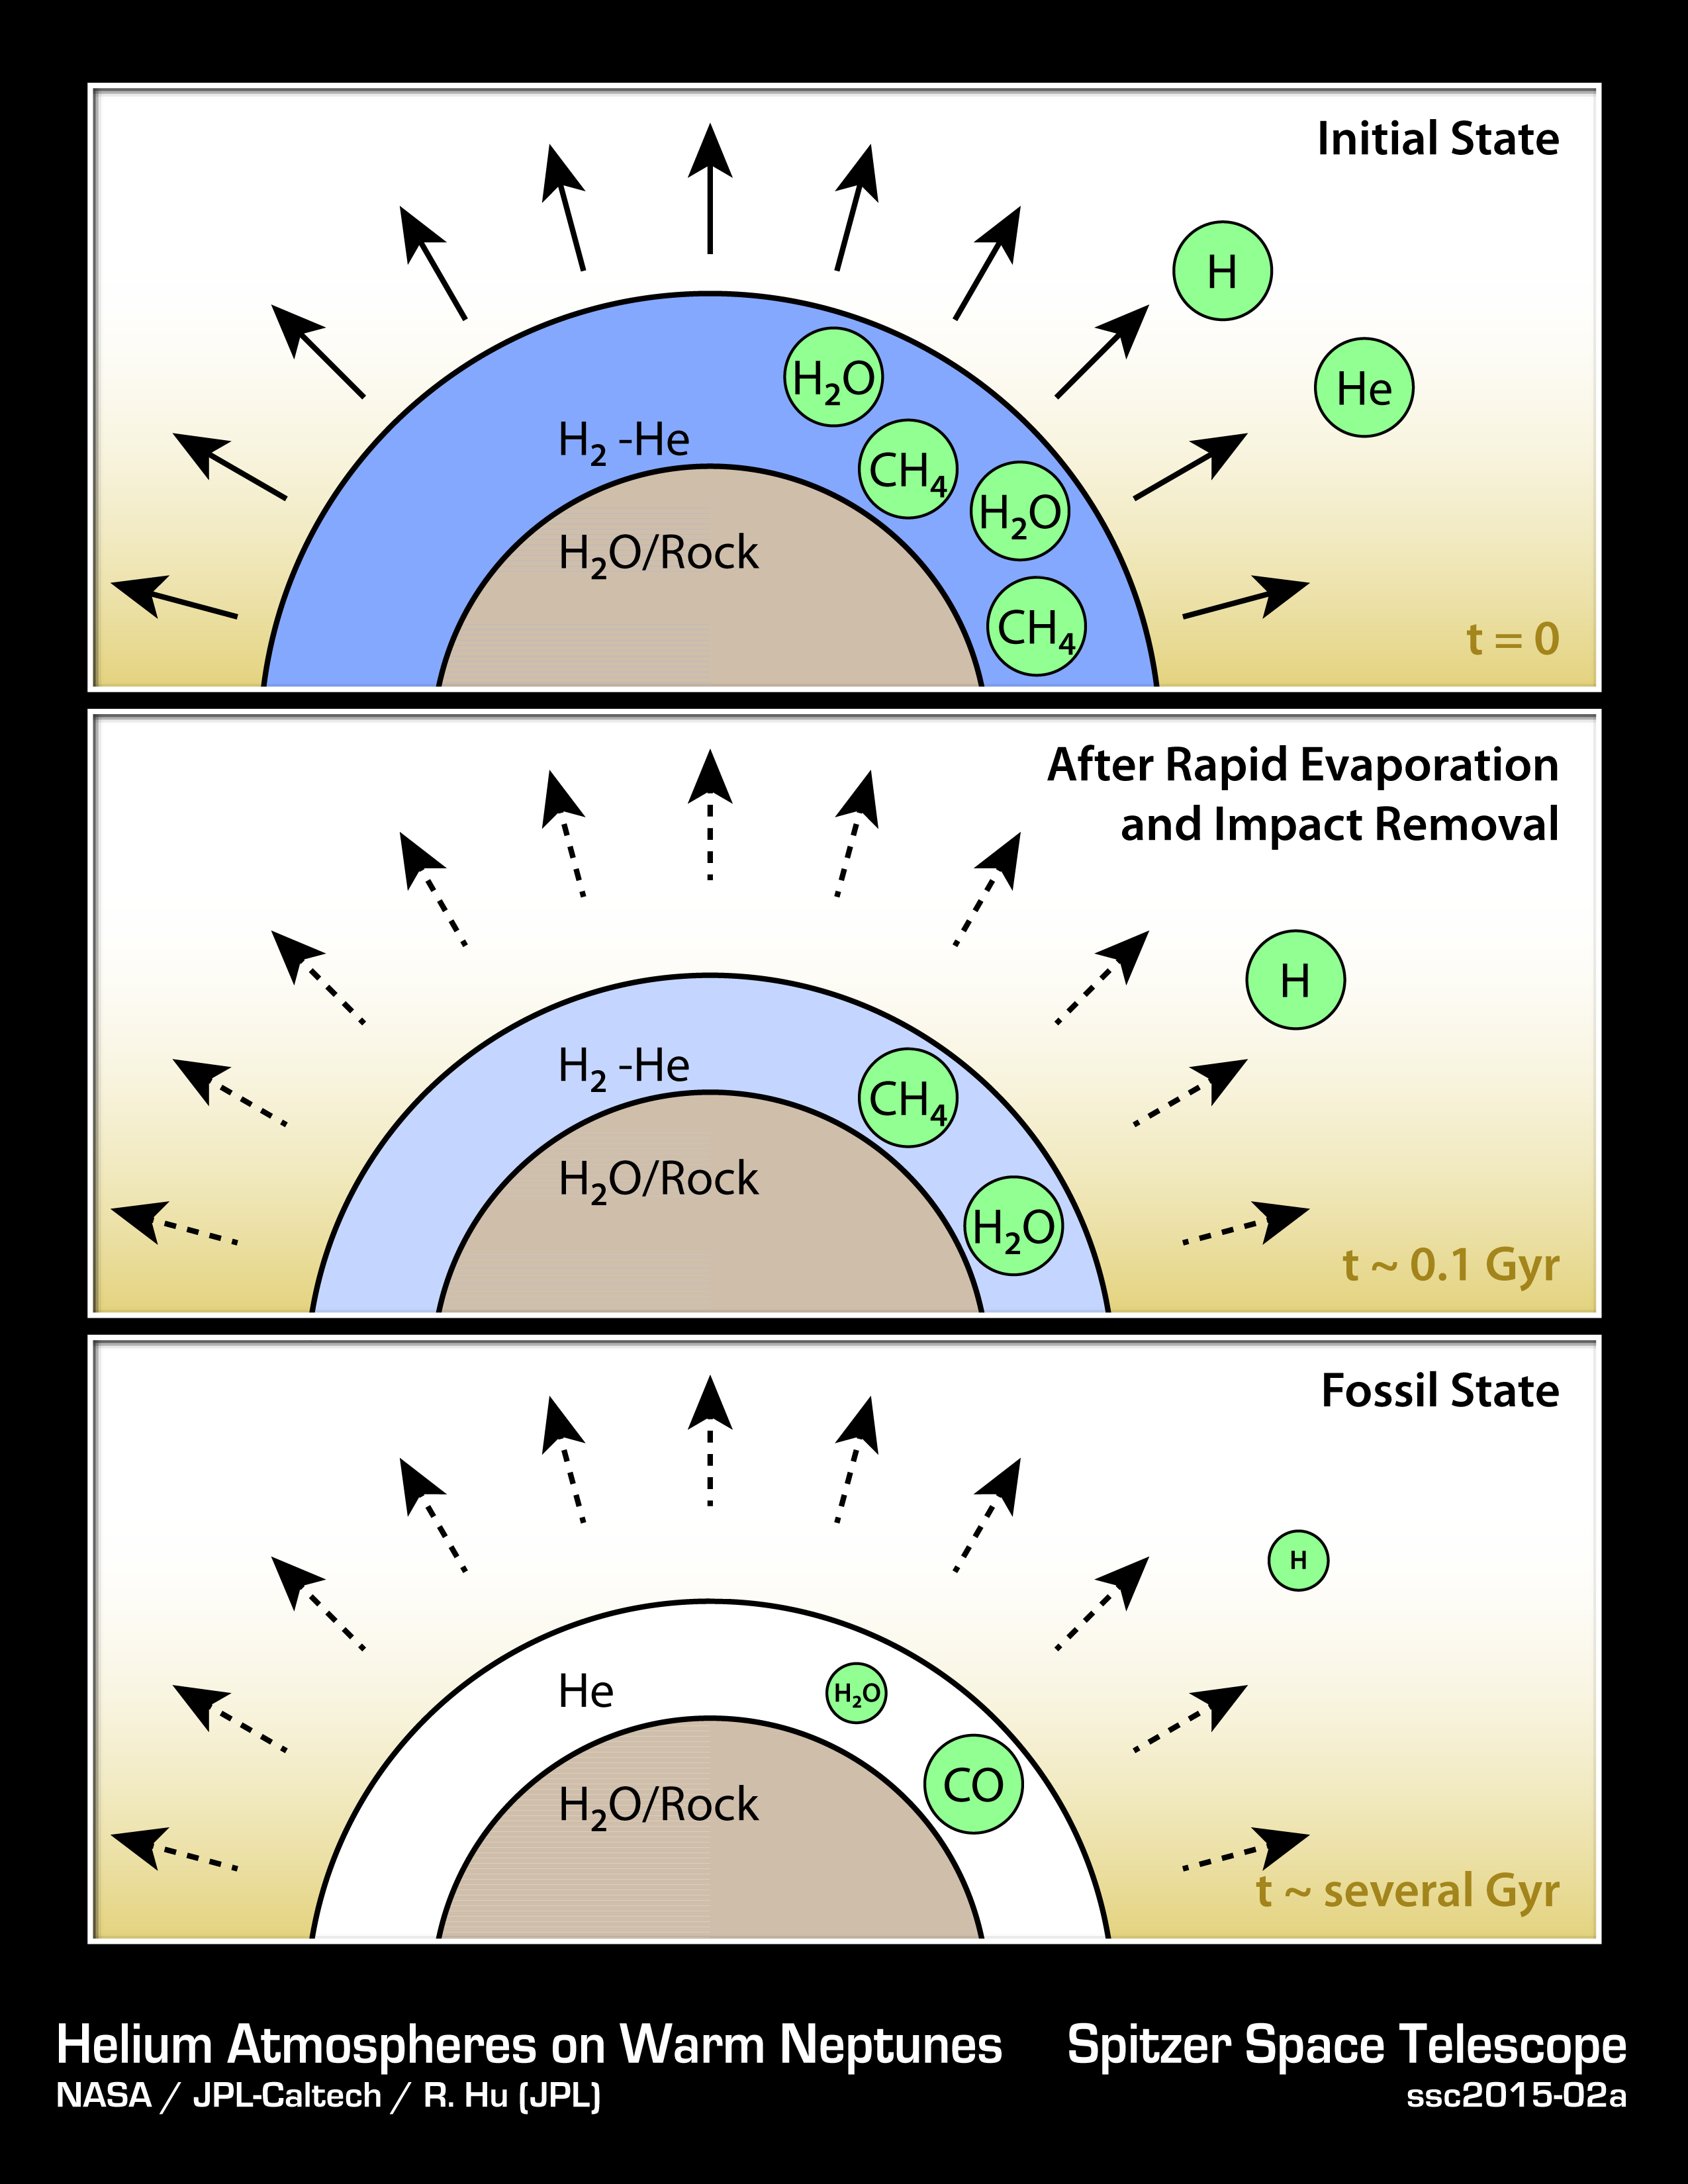

How to Make a Helium Atmosphere

This diagram illustrates how hypothetical helium atmospheres might form. These would be on planets about the mass of Neptune, or smaller, which orbit tightly to their stars, whipping around in just days. They are thought to have cores of water or rock, surrounded by thick atmospheres of gas. Radiation from their nearby stars would boil off hydrogen and helium, but because hydrogen is lighter, more hydrogen would escape. It’s also possible that planetary bodies, such as asteroids, could impact the planet, sending hydrogen out into space. Over time, the atmospheres would become enriched in helium.

With less hydrogen in the planets’ atmospheres, the concentration of methane and water would go down. Both water and methane consist in part of hydrogen. Eventually, billions of years later (a “Gyr” equals one billion years), the abundances of the water and methane would be greatly reduced. Since hydrogen would not be abundant, the carbon would be forced to pair with oxygen, forming carbon monoxide.

NASA’s Spitzer Space Telescope observed a proposed helium planet, GJ 436b, with these traits: it lacks methane, and appears to contain carbon monoxide. Future observations are needed to detect helium itself in the atmospheres of these planets, and confirm this theory.

NASA’s Jet Propulsion Laboratory, Pasadena, California, manages the Spitzer Space Telescope mission for NASA’s Science Mission Directorate, Washington. Science operations are conducted at the Spitzer Science Center at the California Institute of Technology in Pasadena. Spacecraft operations are based at Lockheed Martin Space Systems Company, Littleton, Colorado. Data are archived at the Infrared Science Archive housed at the Infrared Processing and Analysis Center at Caltech. Caltech manages JPL for NASA.

Credit: NASA/JPL-Caltech